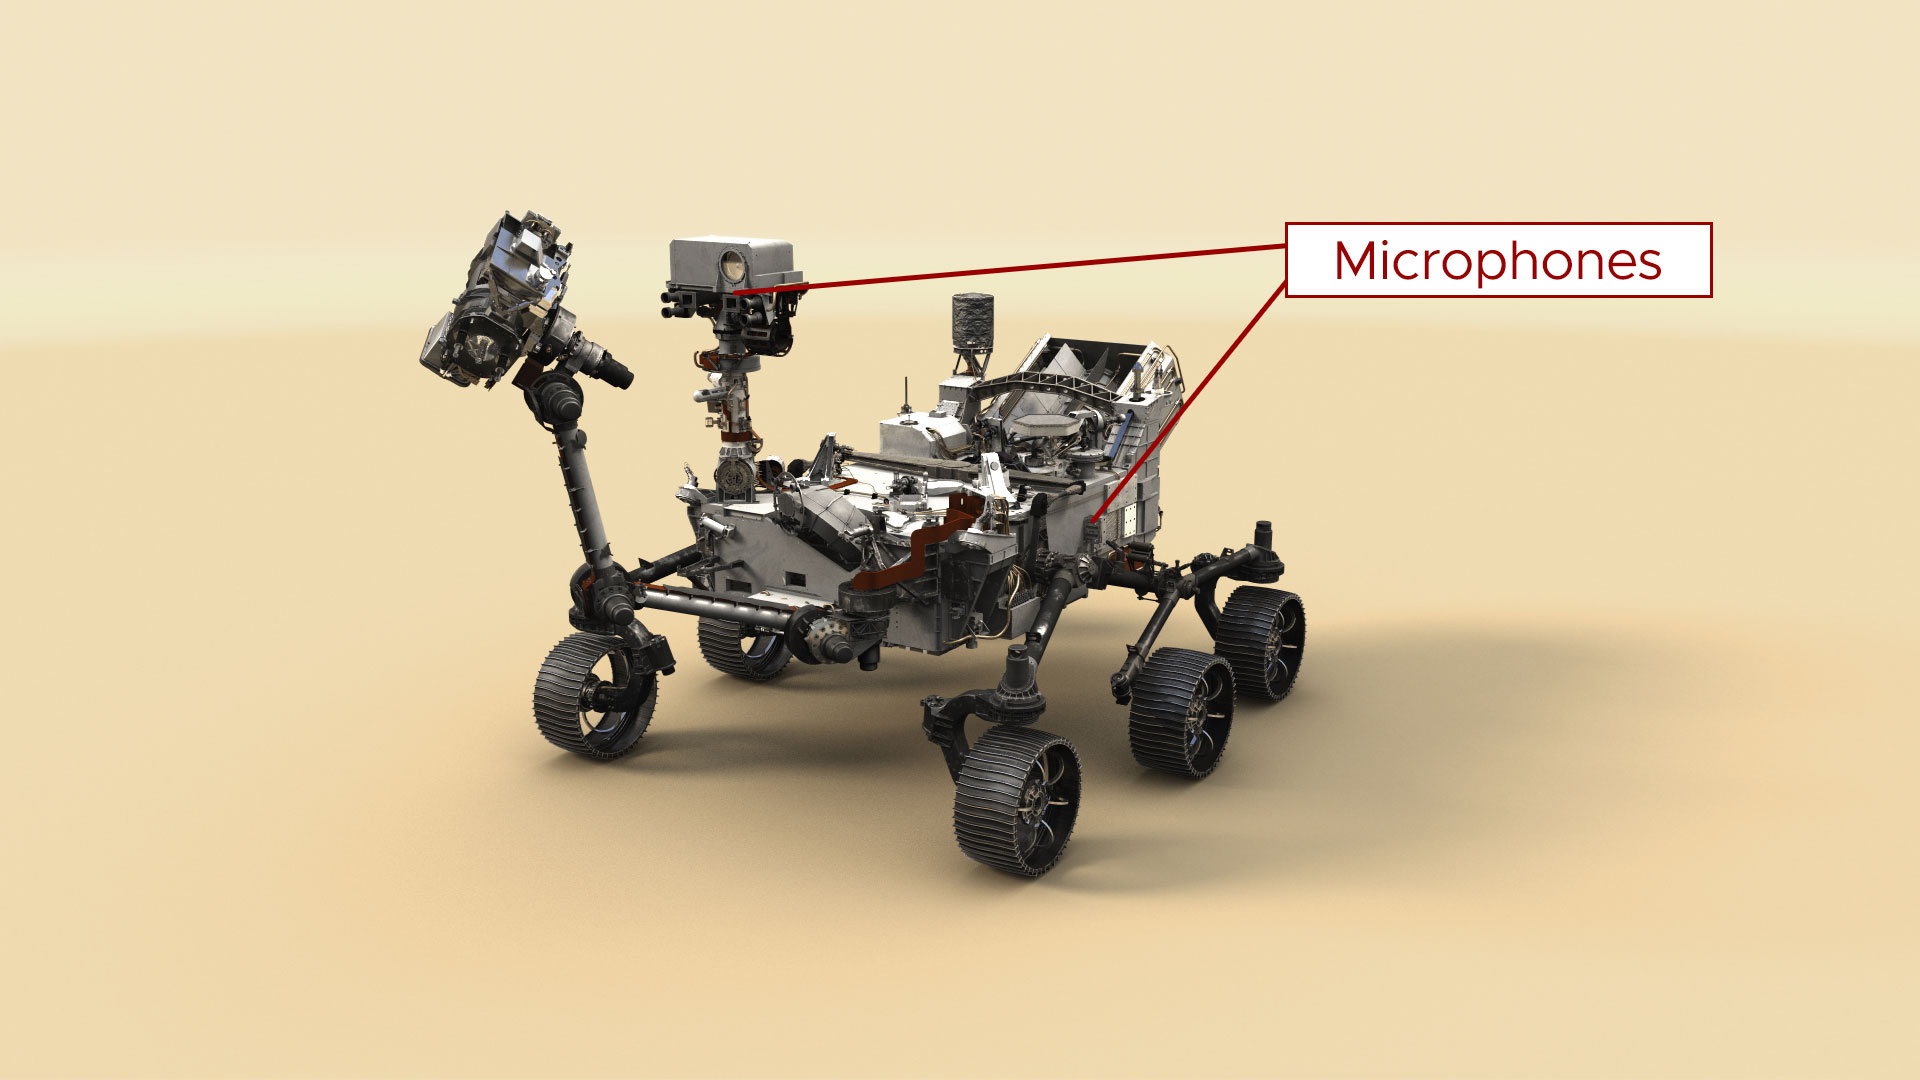

Illustration: Perseverance’s Microphones

This illustration of NASA’s Perseverance Mars rover indicates the placement of the spacecraft’s two microphones. The microphone on the mast is part of the SuperCam science instrument. The microphone on the side of the rover was intended to capture the sounds of entry, descent, and landing for public engagement.

A key objective for Perseverance’s mission on Mars is astrobiology, including the search for signs of ancient microbial life. The rover will characterize the planet’s geology and past climate, pave the way for human exploration of the Red Planet, and be the first mission to collect and cache Martian rock and regolith (broken rock and dust).

Subsequent NASA missions, in cooperation with ESA (European Space Agency), would send spacecraft to Mars to collect these sealed samples from the surface and return them to Earth for in-depth analysis.

The Mars 2020 Perseverance mission is part of NASA’s Moon to Mars exploration approach, which includes Artemis missions to the Moon that will help prepare for human exploration of the Red Planet.

JPL, which is managed for NASA by Caltech in Pasadena, California, built and manages operations of the Perseverance rover.

Credit: NASA/JPL-Caltech